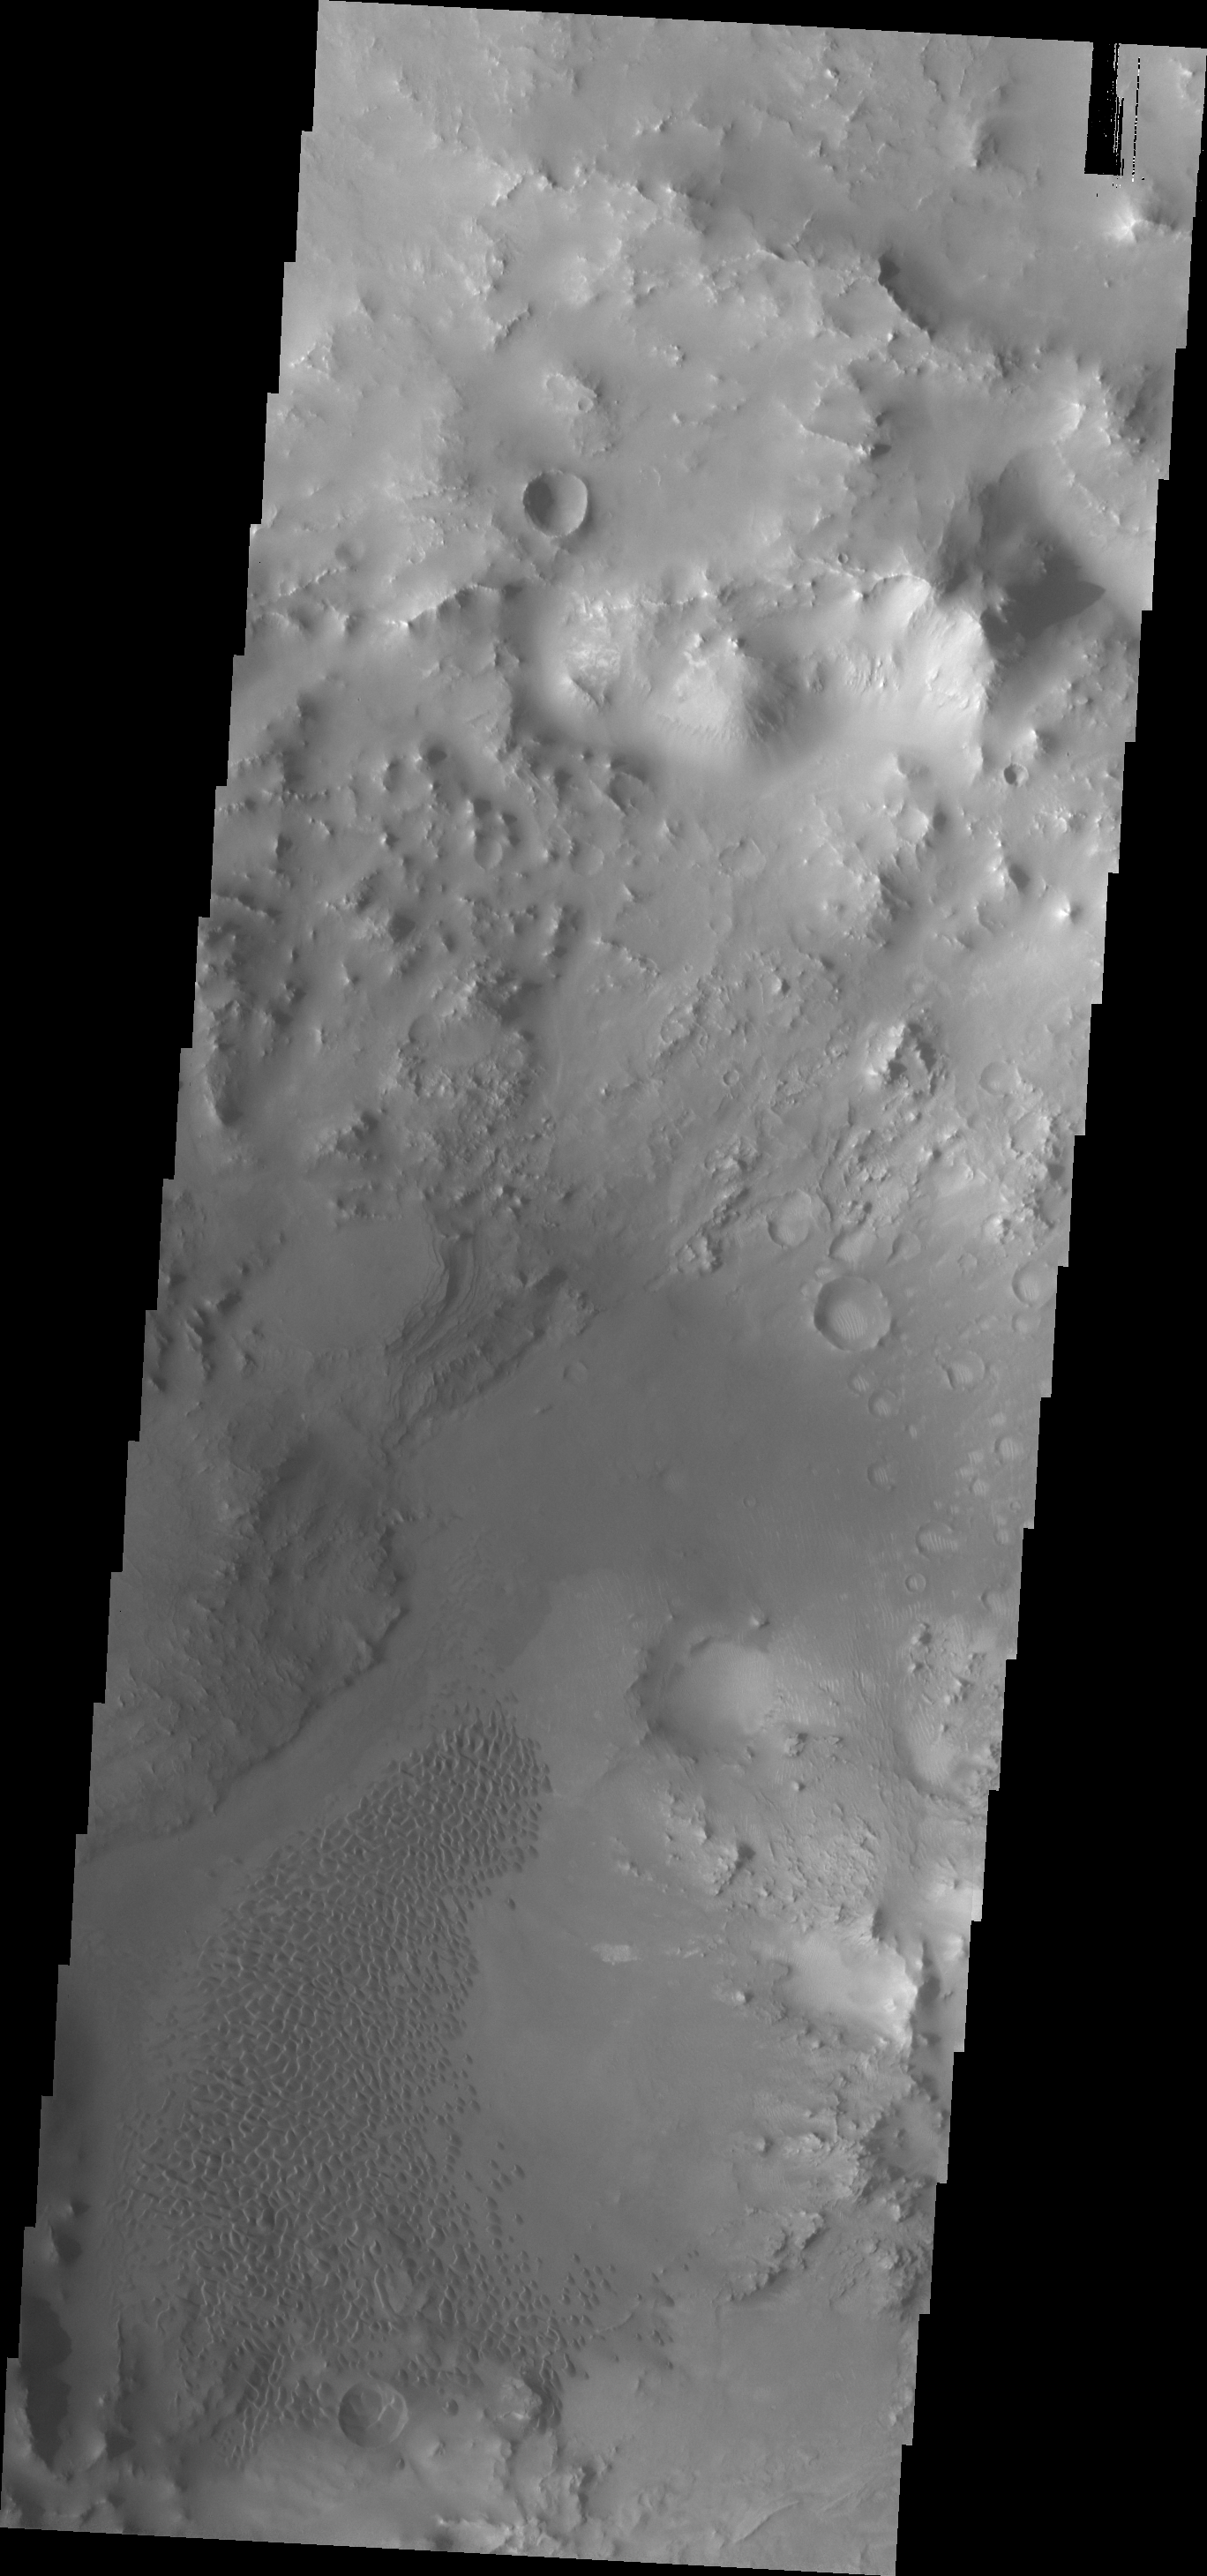

Hargraves Crater Dunes

The sand dunes in this VIS image are located on the floor of Hargraves Crater.

Credit: NASA/JPL/ASU